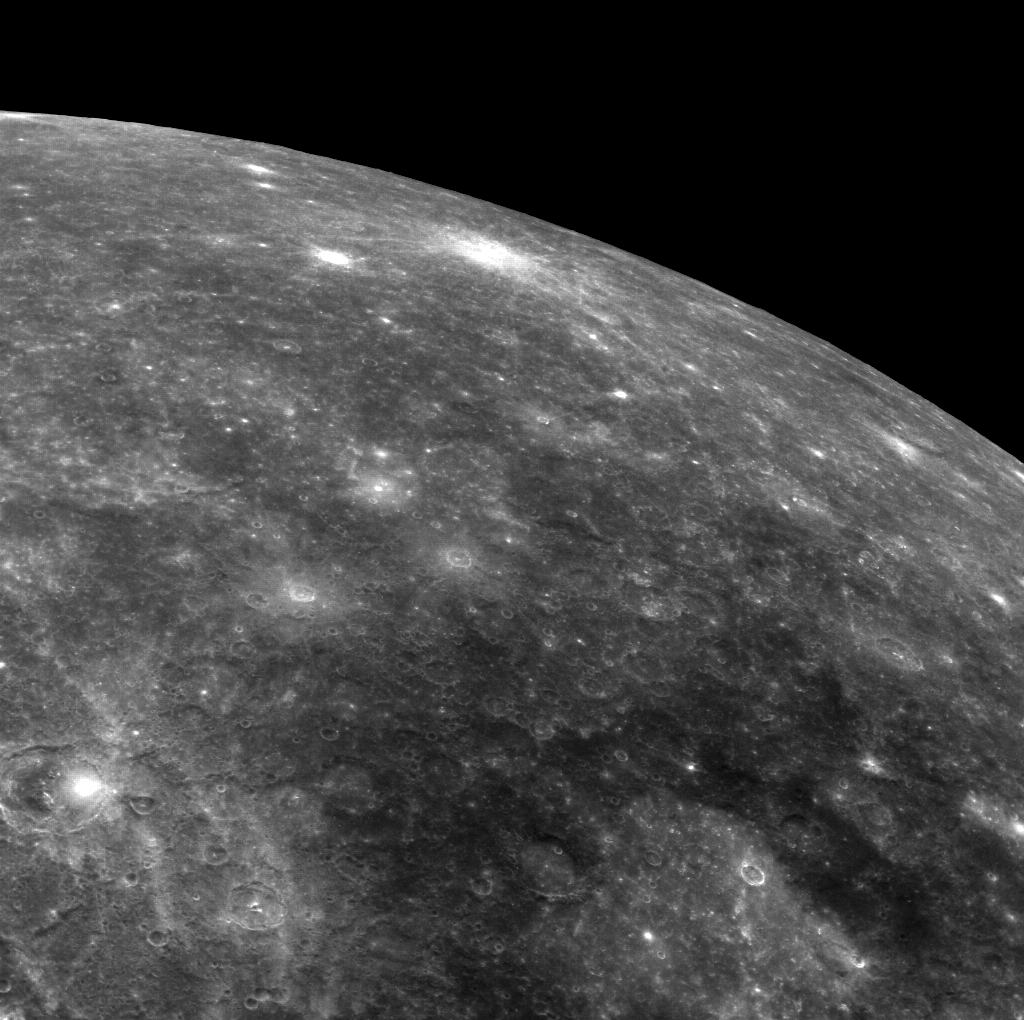

Tolstoj and Nureyev

The Tolstoj basin (355 km in diameter) can be seen at the bottom edge of the frame, its center filled with smooth plains and surrounded by a large region of low-reflectance ejecta. The fresh, bright-rayed crater Nureyev is visible near the limb.

This image was acquired as part of MDIS’s limb imaging campaign. Once per week, MDIS captures images of Mercury’s limb, with an emphasis on imaging the southern hemisphere limb. These limb images provide information about Mercury’s shape and complement measurements of topography made by the Mercury Laser Altimeter (MLA) of Mercury’s northern hemisphere.

Date acquired: November 21, 2013
Image Mission Elapsed Time (MET): 27346412
Image ID: 5238318
Instrument: Wide Angle Camera (WAC) of the Mercury Dual Imaging System (MDIS)
WAC filter: 7 (748 nanometers)
Center Latitude: -4.37°
Center Longitude: 188.8° E
Resolution: 1015 meters/pixel
Incidence Angle: 14.6°
Emission Angle: 58.8°
Phase Angle: 63.2°

The MESSENGER spacecraft is the first ever to orbit the planet Mercury, and the spacecraft’s seven scientific instruments and radio science investigation are unraveling the history and evolution of the Solar System’s innermost planet. MESSENGER acquired over 150,000 images and extensive other data sets. MESSENGER is capable of continuing orbital operations until early 2015.

For information regarding the use of images, see the MESSENGER image use policy.

Credit: NASA/Johns Hopkins University Applied Physics Laboratory/Carnegie Institution of Washington